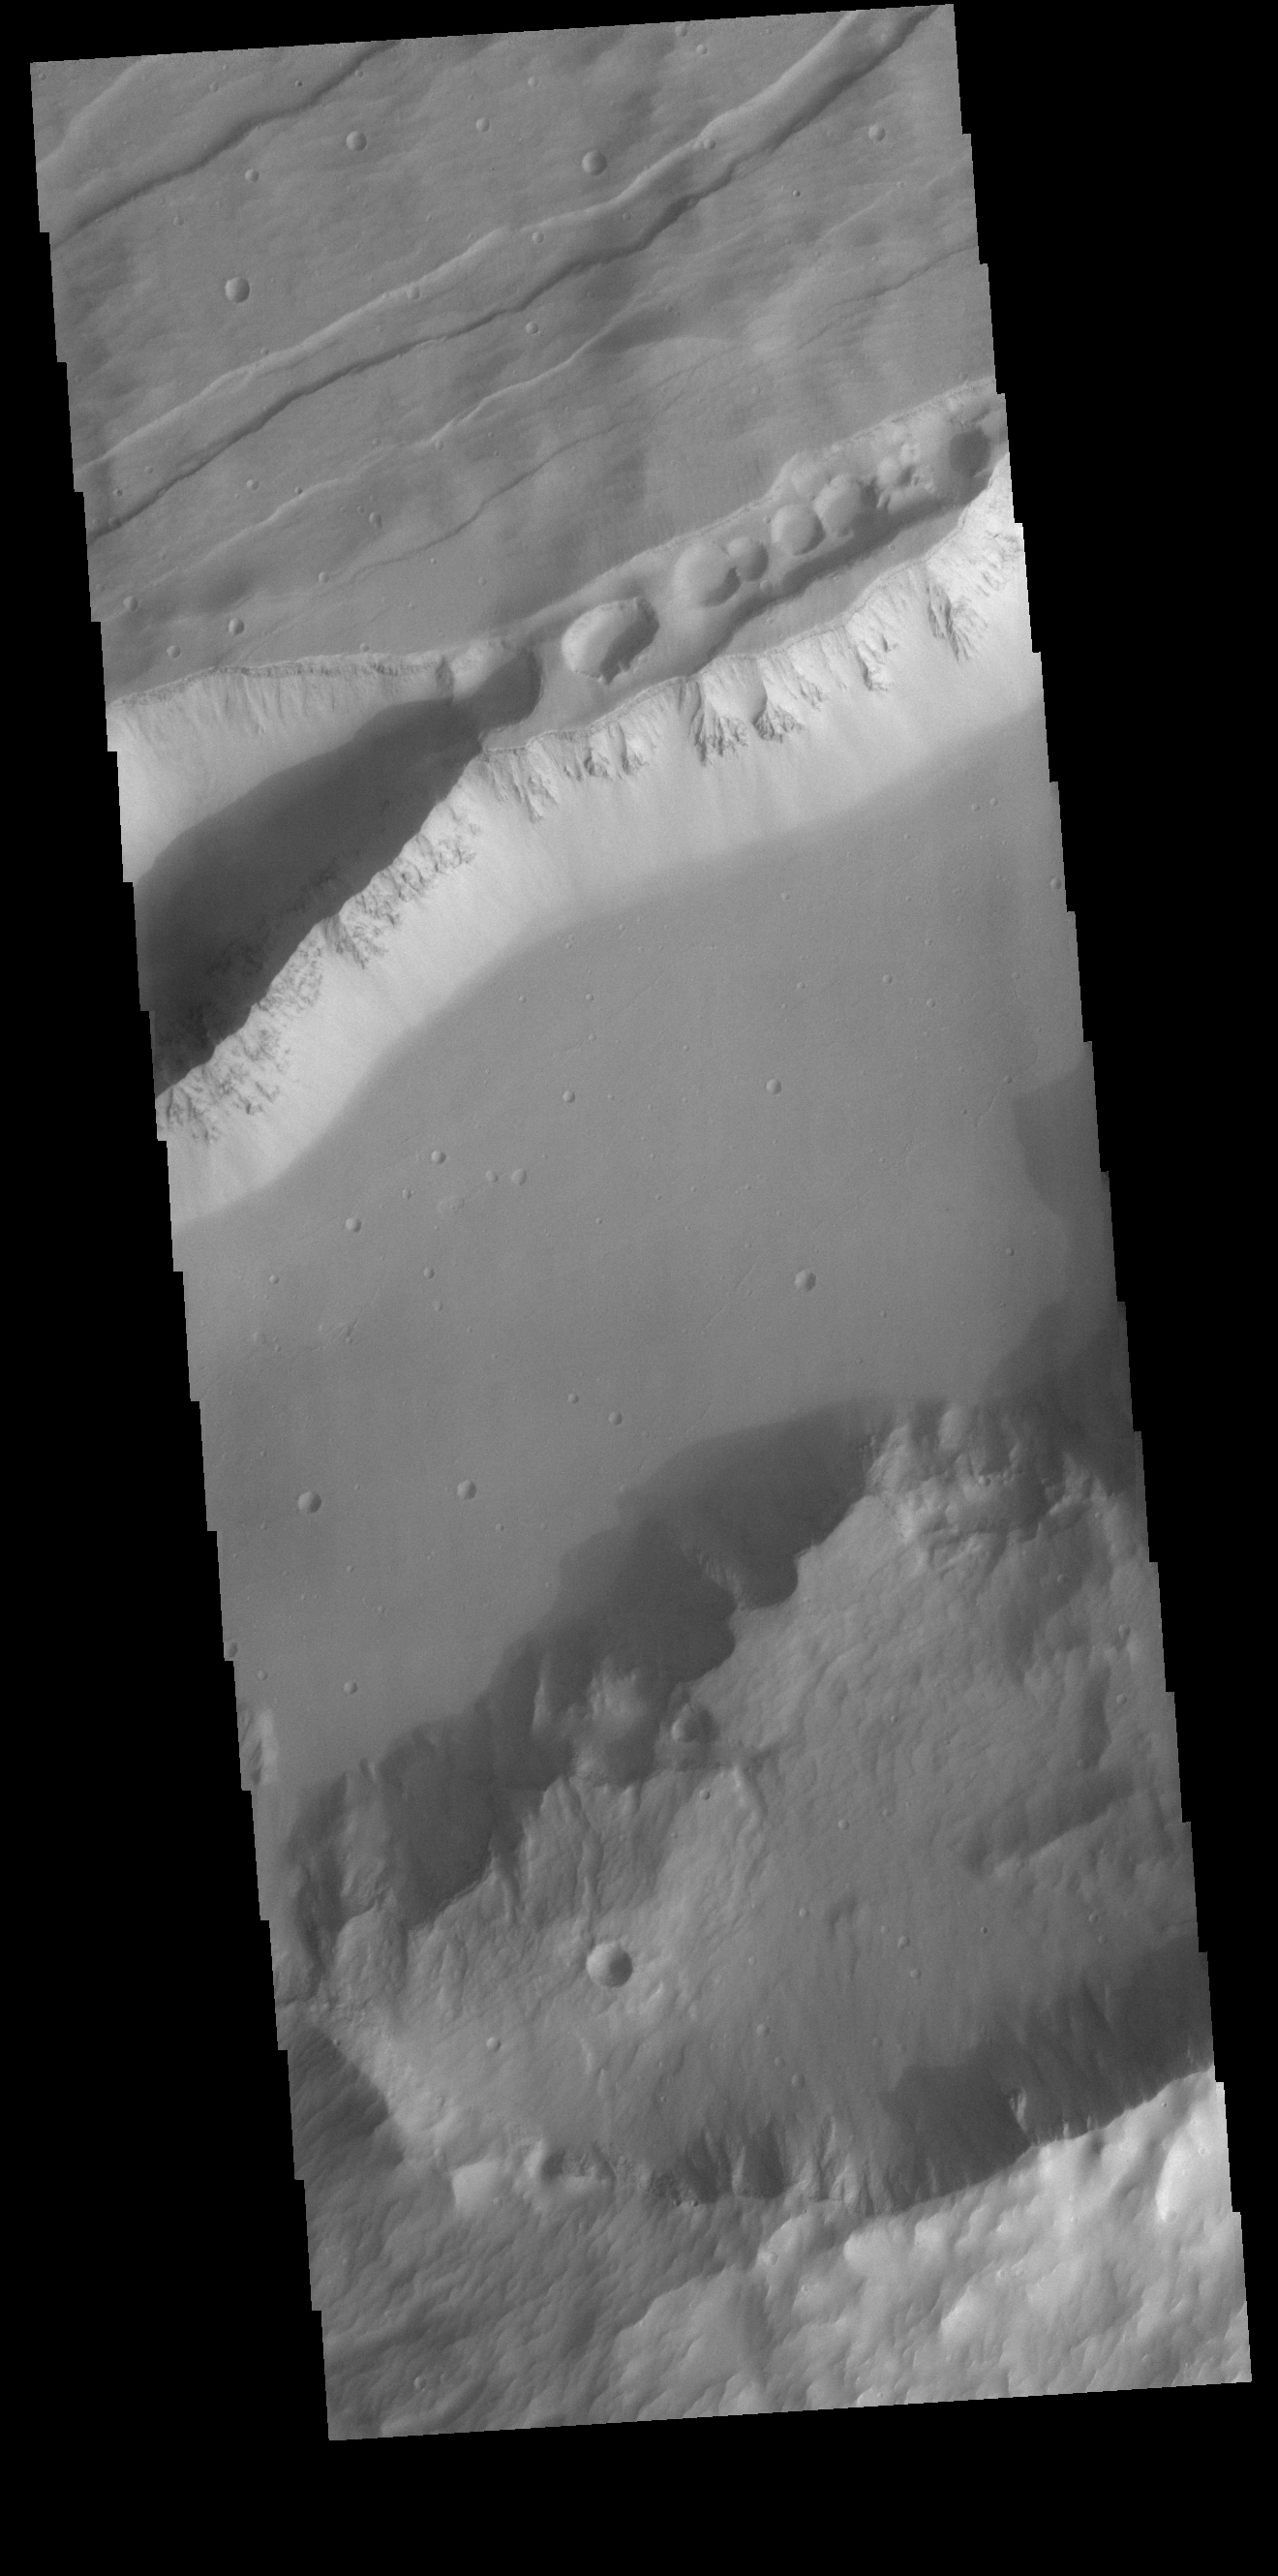

Sirenum Fossae

This VIS image is located in Sirenum Fossae near Daedalia Planum. The arc at the bottom of the image is the rim of a crater that was dissected when the tectonic event created the linear faults and down dropped blocks of highland material visible in this image. The linear breaks near the top of the cliff sides indicates surface layered materials.

Credit: NASA/JPL-Caltech/ASU